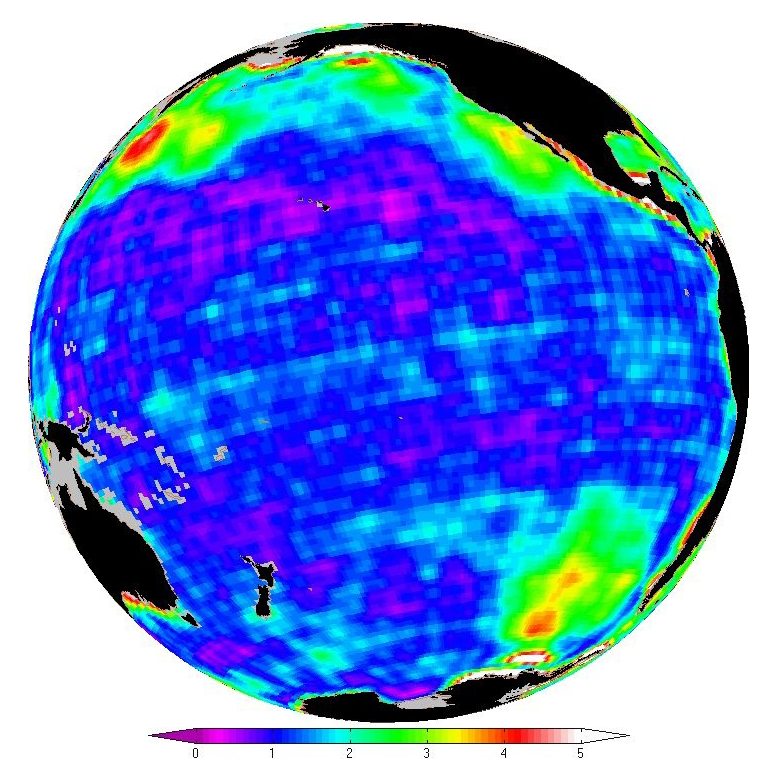

New Look at Gravity Data Sheds Light on Ocean and Climate

This map shows changes in ocean bottom pressure measured by NASA’s Gravity Recovery and Climate Experiment (GRACE).

Just as knowing atmospheric pressure allows meteorologists to predict winds and weather patterns, measurements of ocean bottom pressure provide oceanographers with fundamental information about currents and global circulation. They also hold clues to questions about sea level and climate.

Red shows where pressure varies by large amounts, blue where it changes very little. The quantity is called the standard deviation, and the color bar depicts it in units of centimeters of equivalent water height. The standard deviation is a mathematical concept such that approximately two thirds of the values at each pixel have a smaller magnitude. These values were computed over the time period January 2003 to December 2008.

The pressure at the bottom of the ocean is determined by the amount of mass above it. Launched in 2002, the twin Grace satellites map Earth’s gravity field from orbit 500 kilometers (310 miles) above the surface. They respond to how mass is distributed in the Earth and on Earth’s surface — the greater the mass in a given area, the stronger the pull of gravity from that area.

To create this map, scientists at NASA’s Jet Propulsion Laboratory (JPL) processed GRACE data using a new “mascon” (for mass concentration) solution developed at the laboratory to reveal the small horizontal scale changes in gravity needed to determine ocean bottom pressure.

GRACE is a collaborative endeavor involving the Center for Space Research at the University of Texas, Austin; NASA’s Jet Propulsion Laboratory, Pasadena, Calif.; the German Space Agency and the German Research Center for Geosciences, Potsdam.

Credit: NASA/JPL